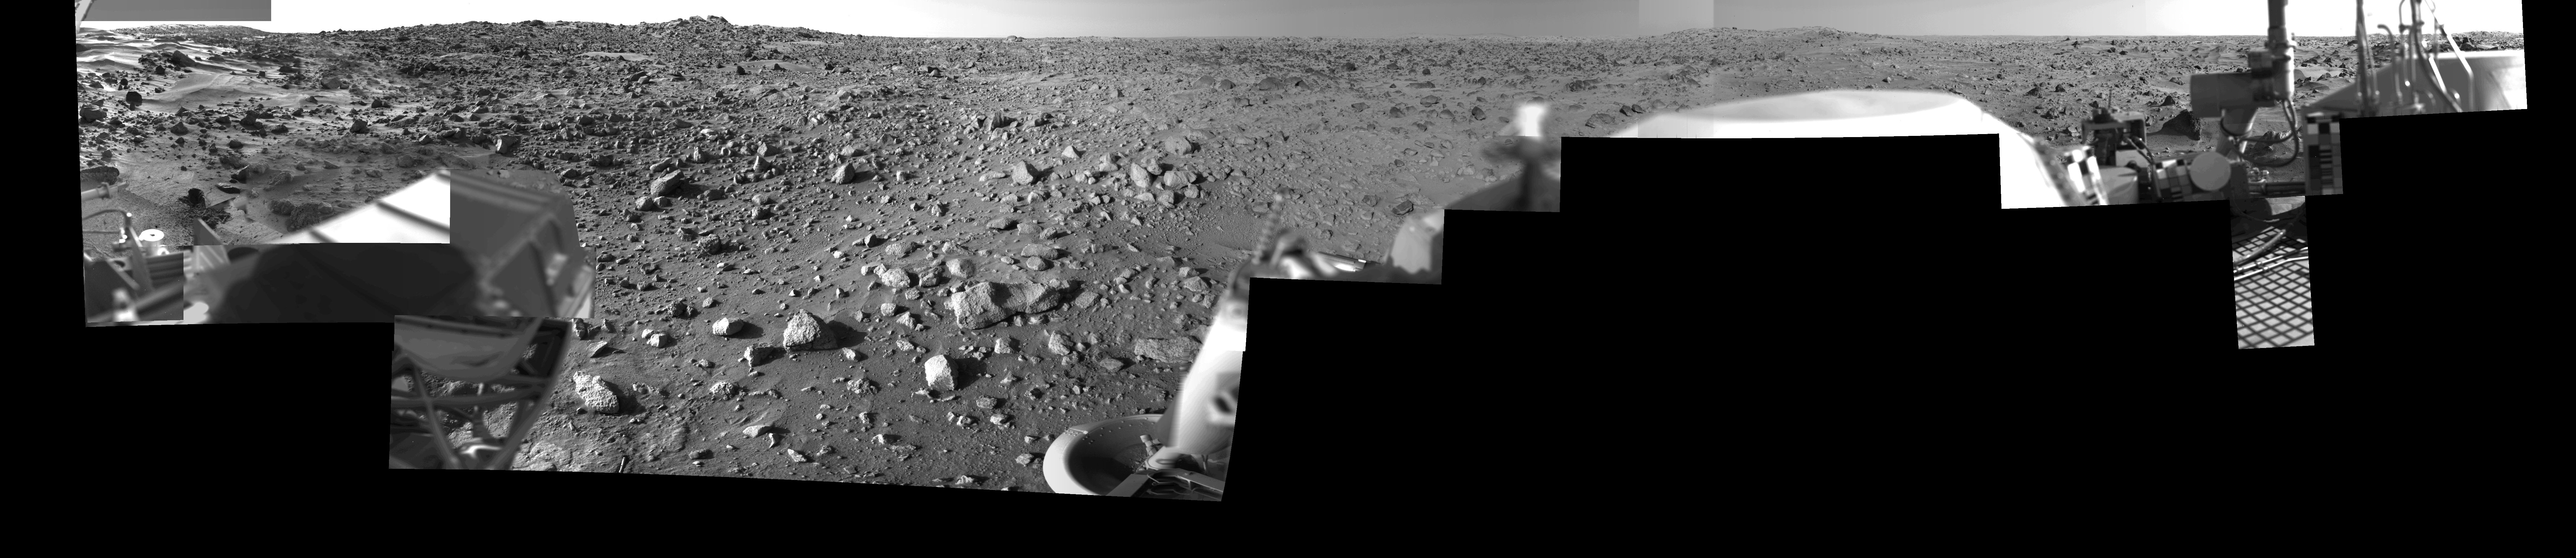

Morning on Chryse Planitia – Viking Lander 1 Camera 2 Mosaic

During the Viking Mission, the Viking Lander Camera System acquired many high-resolution images of the scene at Chryse Planitia. Using individual camera events, which occurred on many days throughout the mission, computer mosaics have been created for the site as viewed by each of the two cameras on the spacecraft. Two sets of mosaics were produced of Chryse Planitia; one pair for camera 1 and 2 images acquired in the early morning and one pair for camera 1 and 2 images acquired in the mid-afternoon.

Each complete mosaiced scene extends 342.5 degrees in azimuth, and from approximately 5 degrees above the horizon to 60 degrees below. A complete mosaic incorporated approximately 15 million picture elements (pixels).

This mosaic was produced in the early morning (7:00-8:00) by the Camera 2 system on Viking Lander 1. See PIA03163 for the morning Camera 1 mosaic and PIA03165 and PIA03166 for the afternoon mosaics.

Credit: NASA/JPL